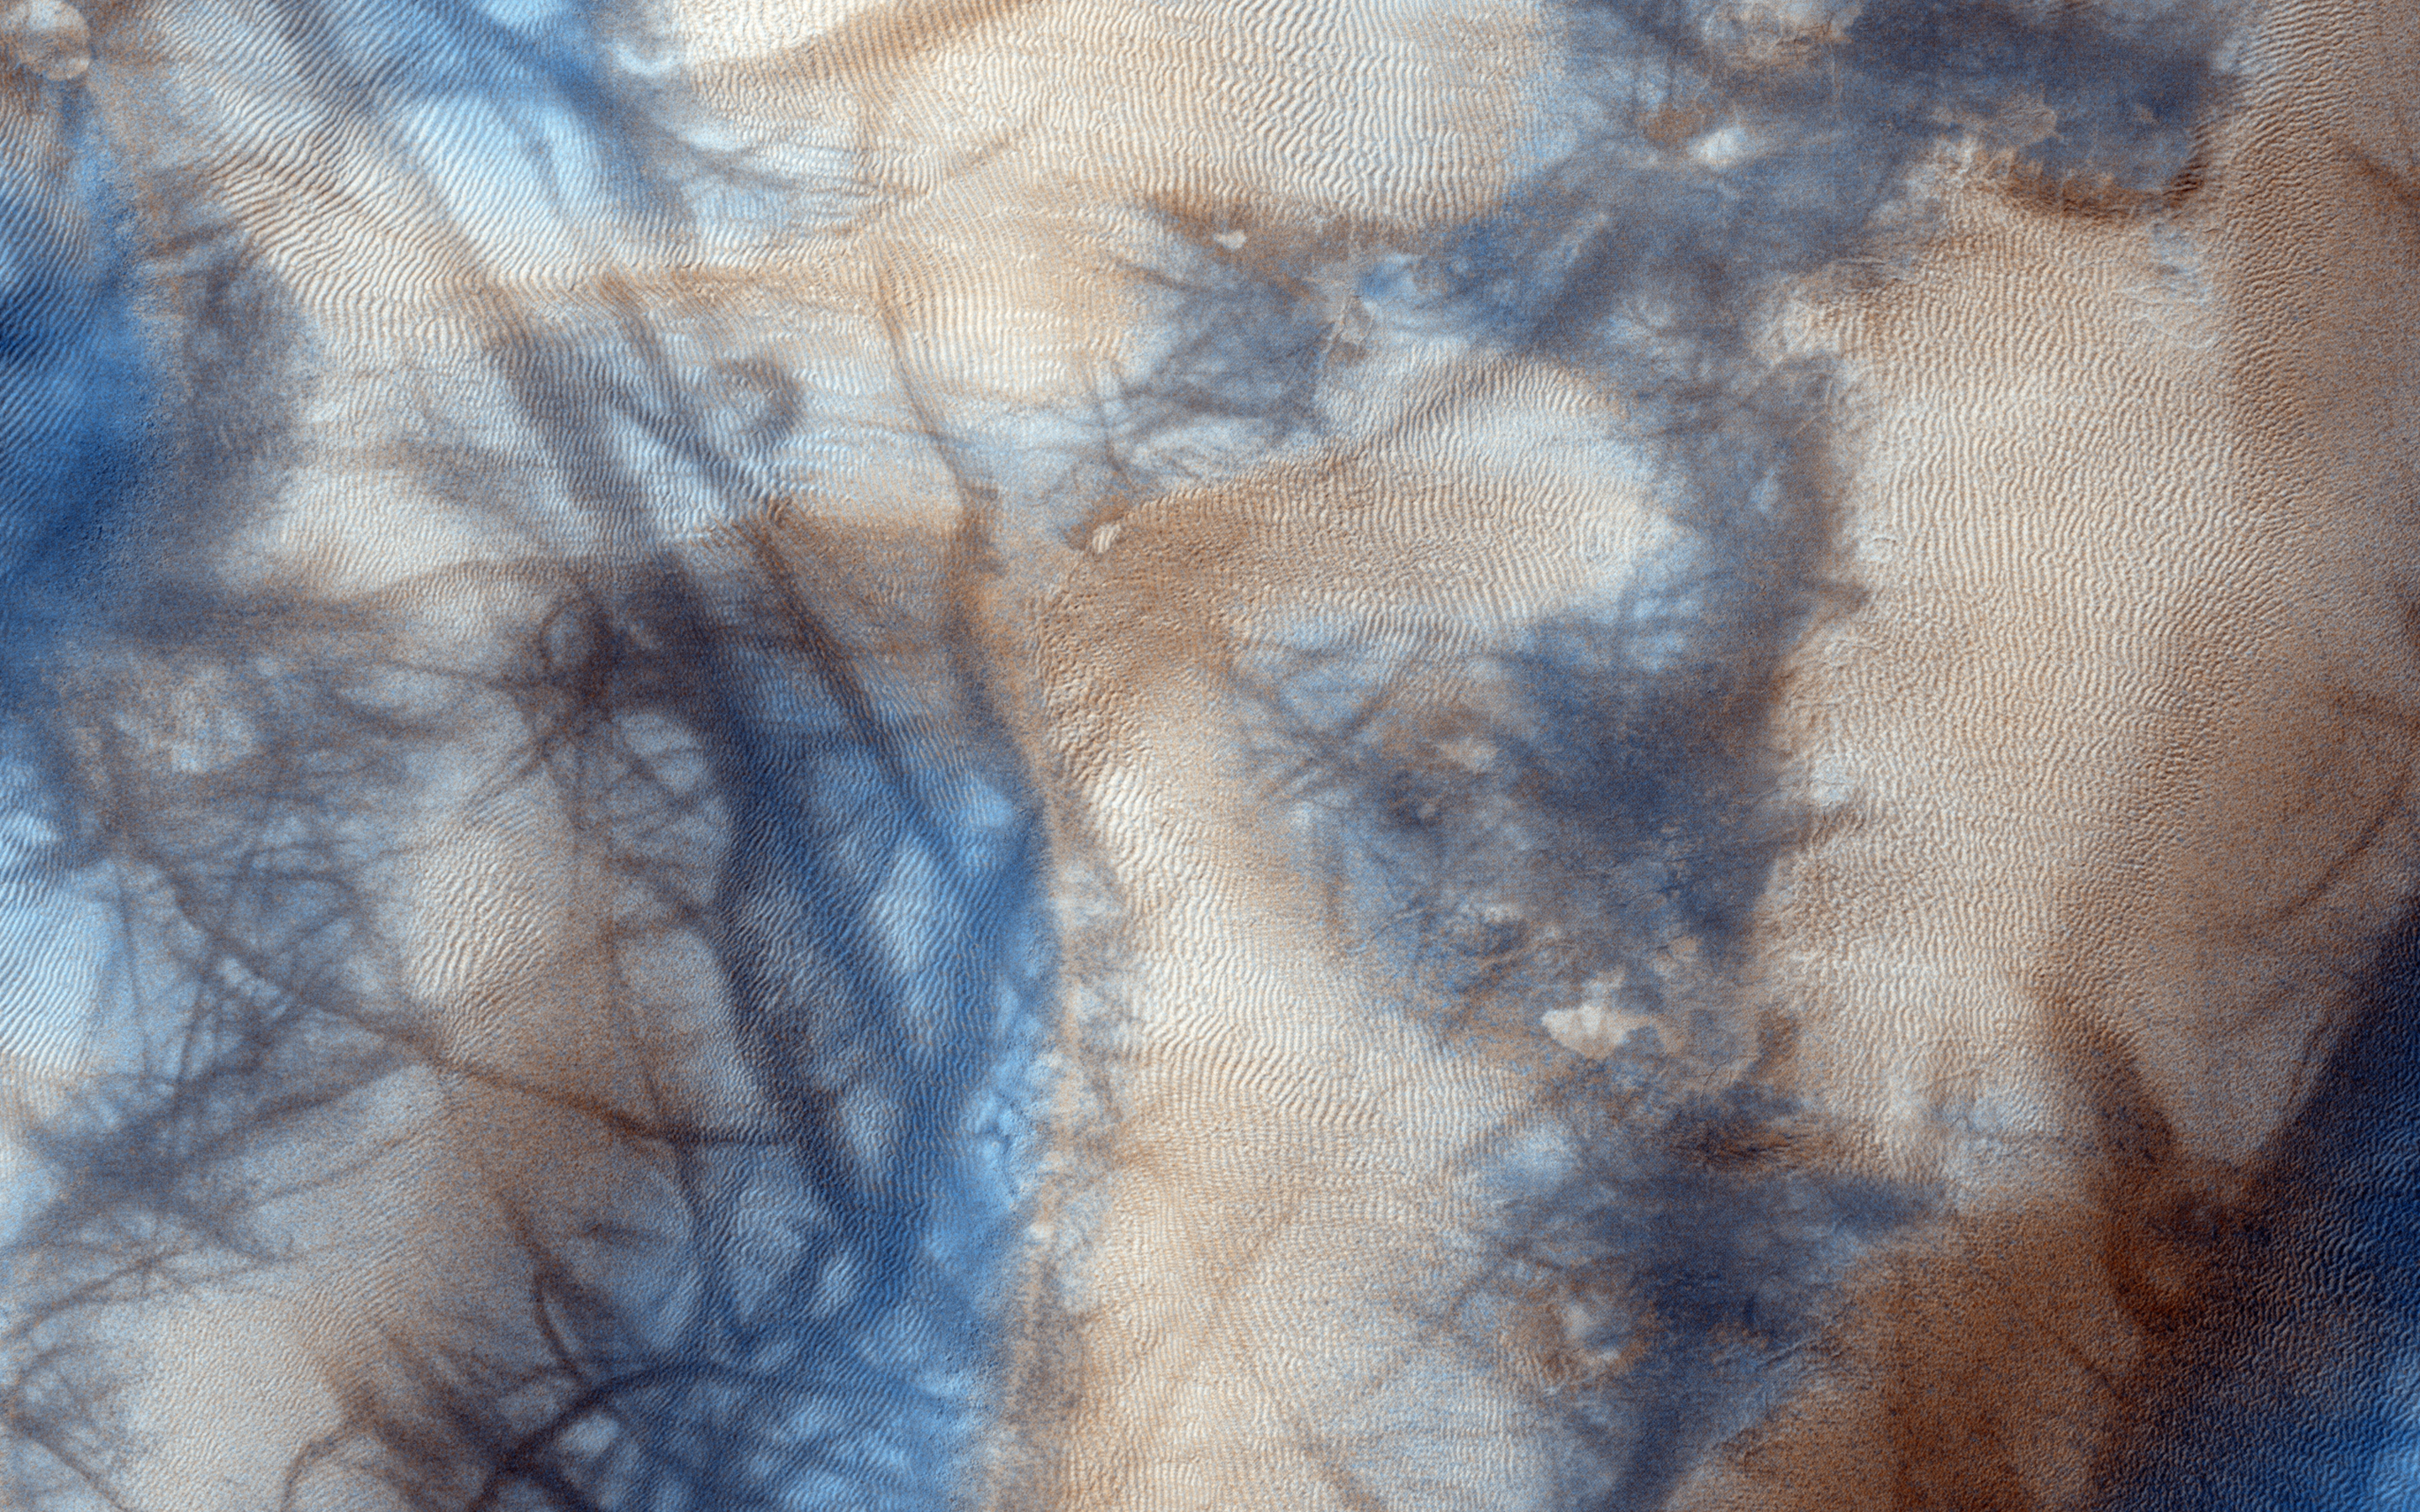

Active High-Latitude Dune-Gullies

Gully and defrosting activity have been visible here along the edge of a dune field, along with blocks of frost. Observations of the same area help us check for repeat activity, as well as measuring those meter-scale blocks that we’ve seen prior.

In this case, we want to compare any possible changes with a previous observation, which we acquired in 2011. We’ve also seen images where carbon dioxide frost was the driving process in creating new gullies, so we know their formation is occurring to this day. Tracking for changes, especially when we look at the 1-kilometer enhanced color swath, can help us find more.

This caption is based on the original science rationale.

The University of Arizona, Tucson, operates HiRISE, which was built by Ball Aerospace & Technologies Corp., Boulder, Colorado. NASA’s Jet Propulsion Laboratory, a division of the California Institute of Technology in Pasadena, manages the Mars Reconnaissance Orbiter Project and Mars Science Laboratory Project for NASA’s Science Mission Directorate, Washington.

Credit: NASA/JPL-Caltech/Univ. of Arizona